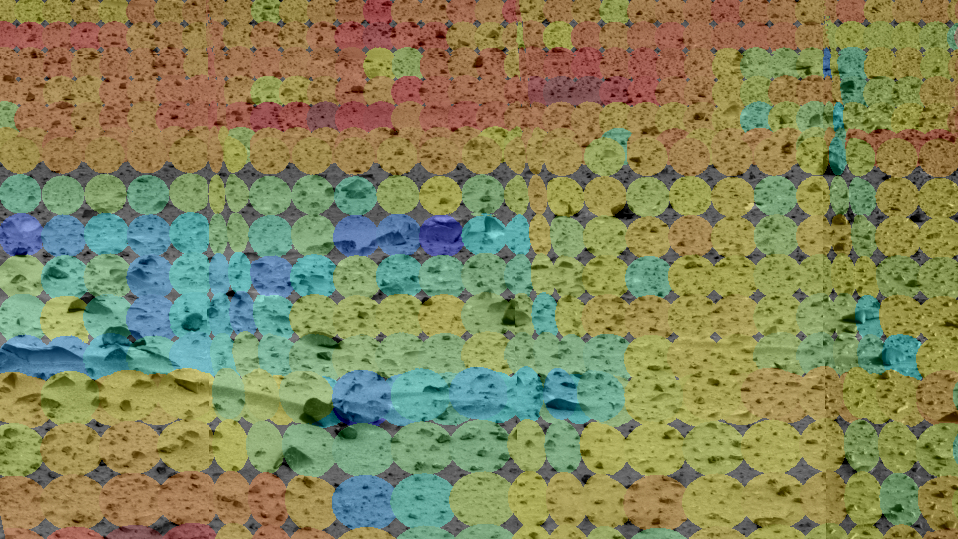

Mars Through Infrared Eyes of Spirit-2

This image shows the martian terrain through the eyes of the Mars Exploration Rover Spirit’s mini-thermal emission spectrometer, an instrument that detects the infrared light, or heat, emitted by objects. The different colored circles show a spectrum of soil and rock temperatures, with red representing warmer regions and blue, cooler. Clusters of cool rocks can be seen to the left and center. Scientists and engineers will use this data to pinpoint features of interest, and to plot a safe course for the rover free of loose dust. The mini-thermal emission spectrometer data are superimposed on an image taken by the rover’s panoramic camera.

Credit: NASA/JPL/Arizona State University/Cornell University